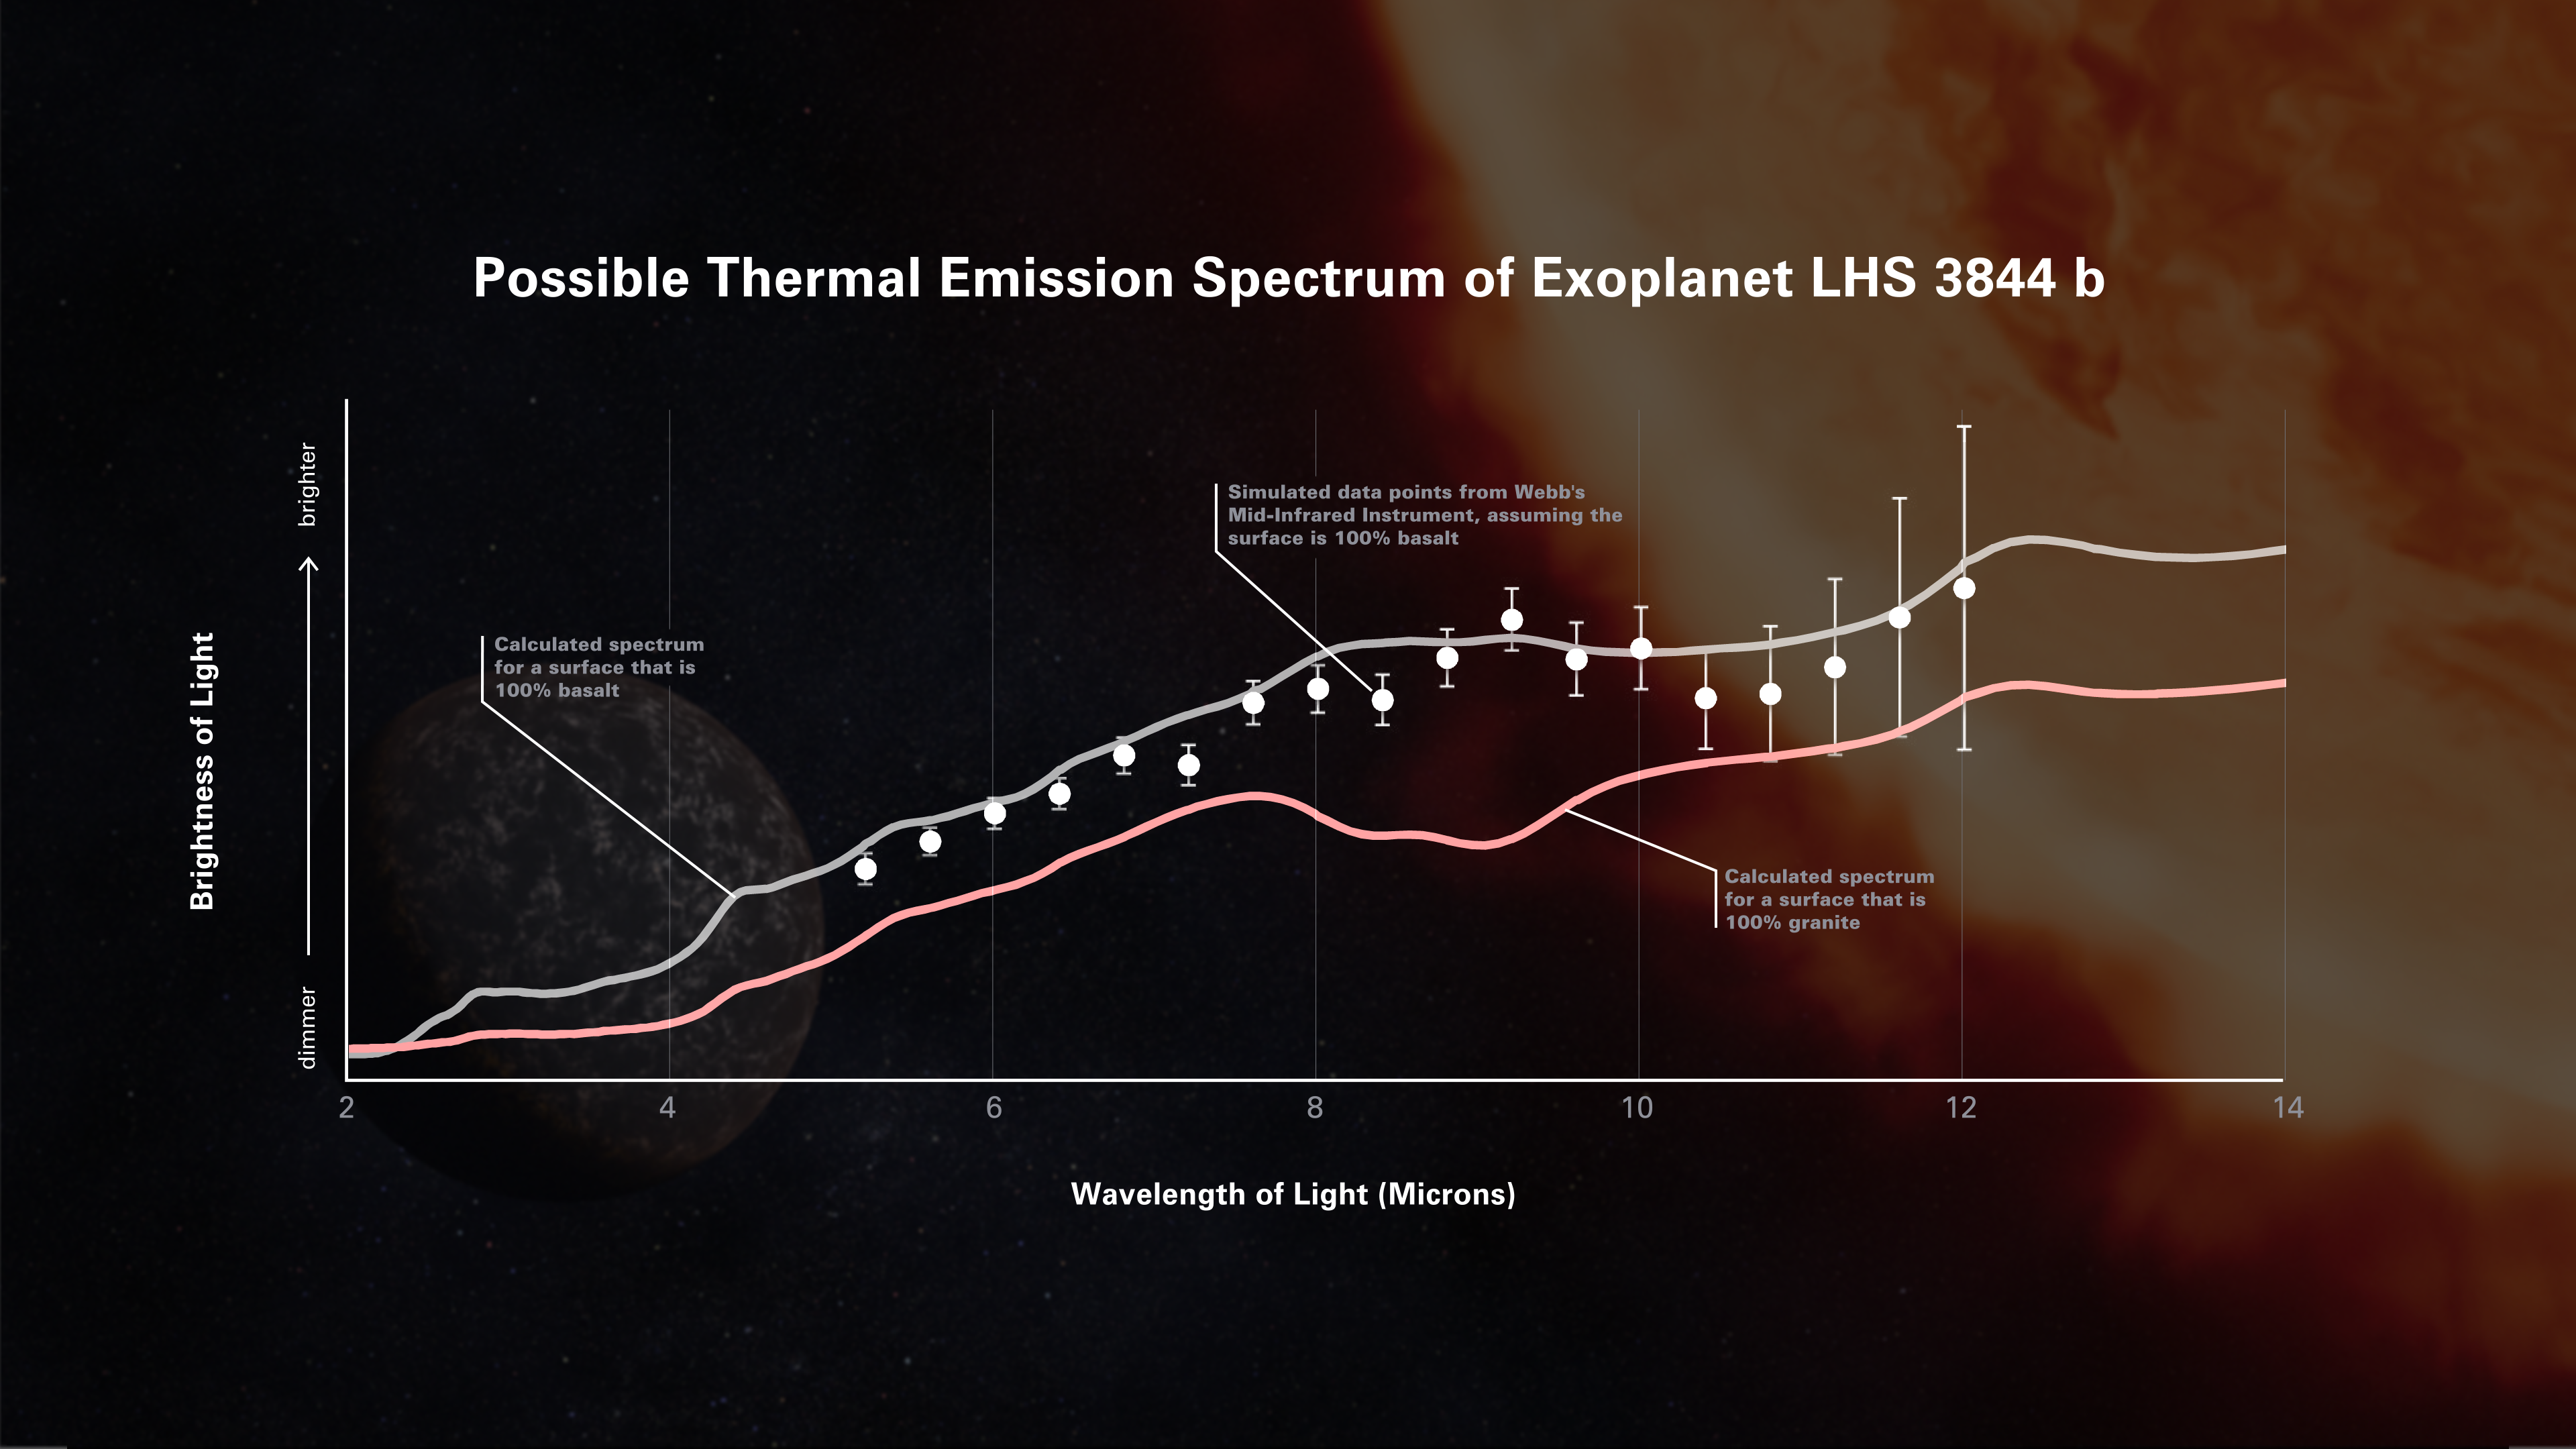

Simulated Thermal Emission Spectrum of Exoplanet LHS 3844 b

Possible thermal emission spectrum of the hot super-Earth exoplanet LHS 3844 b, as measured by Webb’s Mid-Infrared Instrument. A thermal emission spectrum shows the amount of light of different infrared wavelengths (colors) that are emitted by the planet. Researchers use computer models to predict what a planet’s thermal emission spectrum will look like assuming certain conditions, such as whether or not there is an atmosphere and what the surface of the planet is made of.

This particular simulation assumes that LHS 3844 b has no atmosphere and the day side is covered in the dark volcanic rock basalt. (Basalt is the most common volcanic rock in our solar system, making up volcanic islands like Hawaii and most of Earth’s ocean floor, as well as large portions of the surfaces of the Moon and Mars.)

For comparison, the gray line represents a model spectrum of basaltic rock based on laboratory measurements. The pink line is the spectrum of granite, the most common igneous rock found on Earth’s continents. The two types of rock have very different spectra because they are made of different minerals, which absorb and emit different amounts of different wavelengths of light.

After Webb observes the planet, researchers will compare the actual spectrum to model spectra of various rock types like these to figure out what the surface of the planet is made of.

Credit: Illustration: NASA, ESA, CSA, Dani Player (STScI); Science: Laura Kreidberg (MPIA), Renyu Hu (NASA-JPL)